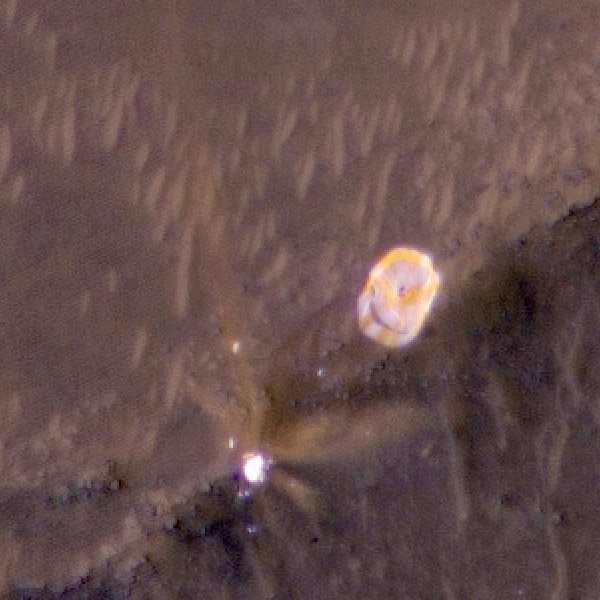

Close-Up of Perseverance Parachute on the Martian Surface

The High Resolution Imaging Experiment (HiRISE) camera aboard NASA’s Mars Reconnaissance Orbiter (MRO) was able to capture this image of the final location of the parachute that helped slow down NASA’s Perseverance rover during its landing on the surface of Mars. It is a close-up version of a larger image showing several parts of the Mars 2020 mission landing system that got the rover safely on the ground, PIA24333. The image was taken on Feb. 19, 2021.

These close-ups were processed to make them easier to see. The insets showing the descent stage and parachute have had color added and include data from the infrared band of light.

MRO’s mission is managed by NASA’s Jet Propulsion Laboratory, a division of Caltech in Pasadena, California, for NASA’s Science Mission Directorate. Lockheed Martin Space in Denver, built the spacecraft. The University of Arizona provided and operates the High Resolution Imaging Experiment (HiRISE).

A key objective for Perseverance’s mission on Mars is astrobiology, including the search for signs of ancient microbial life. The rover will characterize the planet’s geology and past climate, pave the way for human exploration of the Red Planet, and be the first mission to collect and cache Martian rock and regolith (broken rock and dust).

Subsequent NASA missions, in cooperation with ESA (European Space Agency), would send spacecraft to Mars to collect these sealed samples from the surface and return them to Earth for in-depth analysis.

The Mars 2020 Perseverance mission is part of NASA’s Moon to Mars exploration approach, which includes Artemis missions to the Moon that will help prepare for human exploration of the Red Planet.

NASA’s Jet Propulsion Laboratory, which is managed for NASA by Caltech in Pasadena, California, built and manages operations of the Perseverance rover.

Credit: NASA/JPL-Caltech/University of Arizona